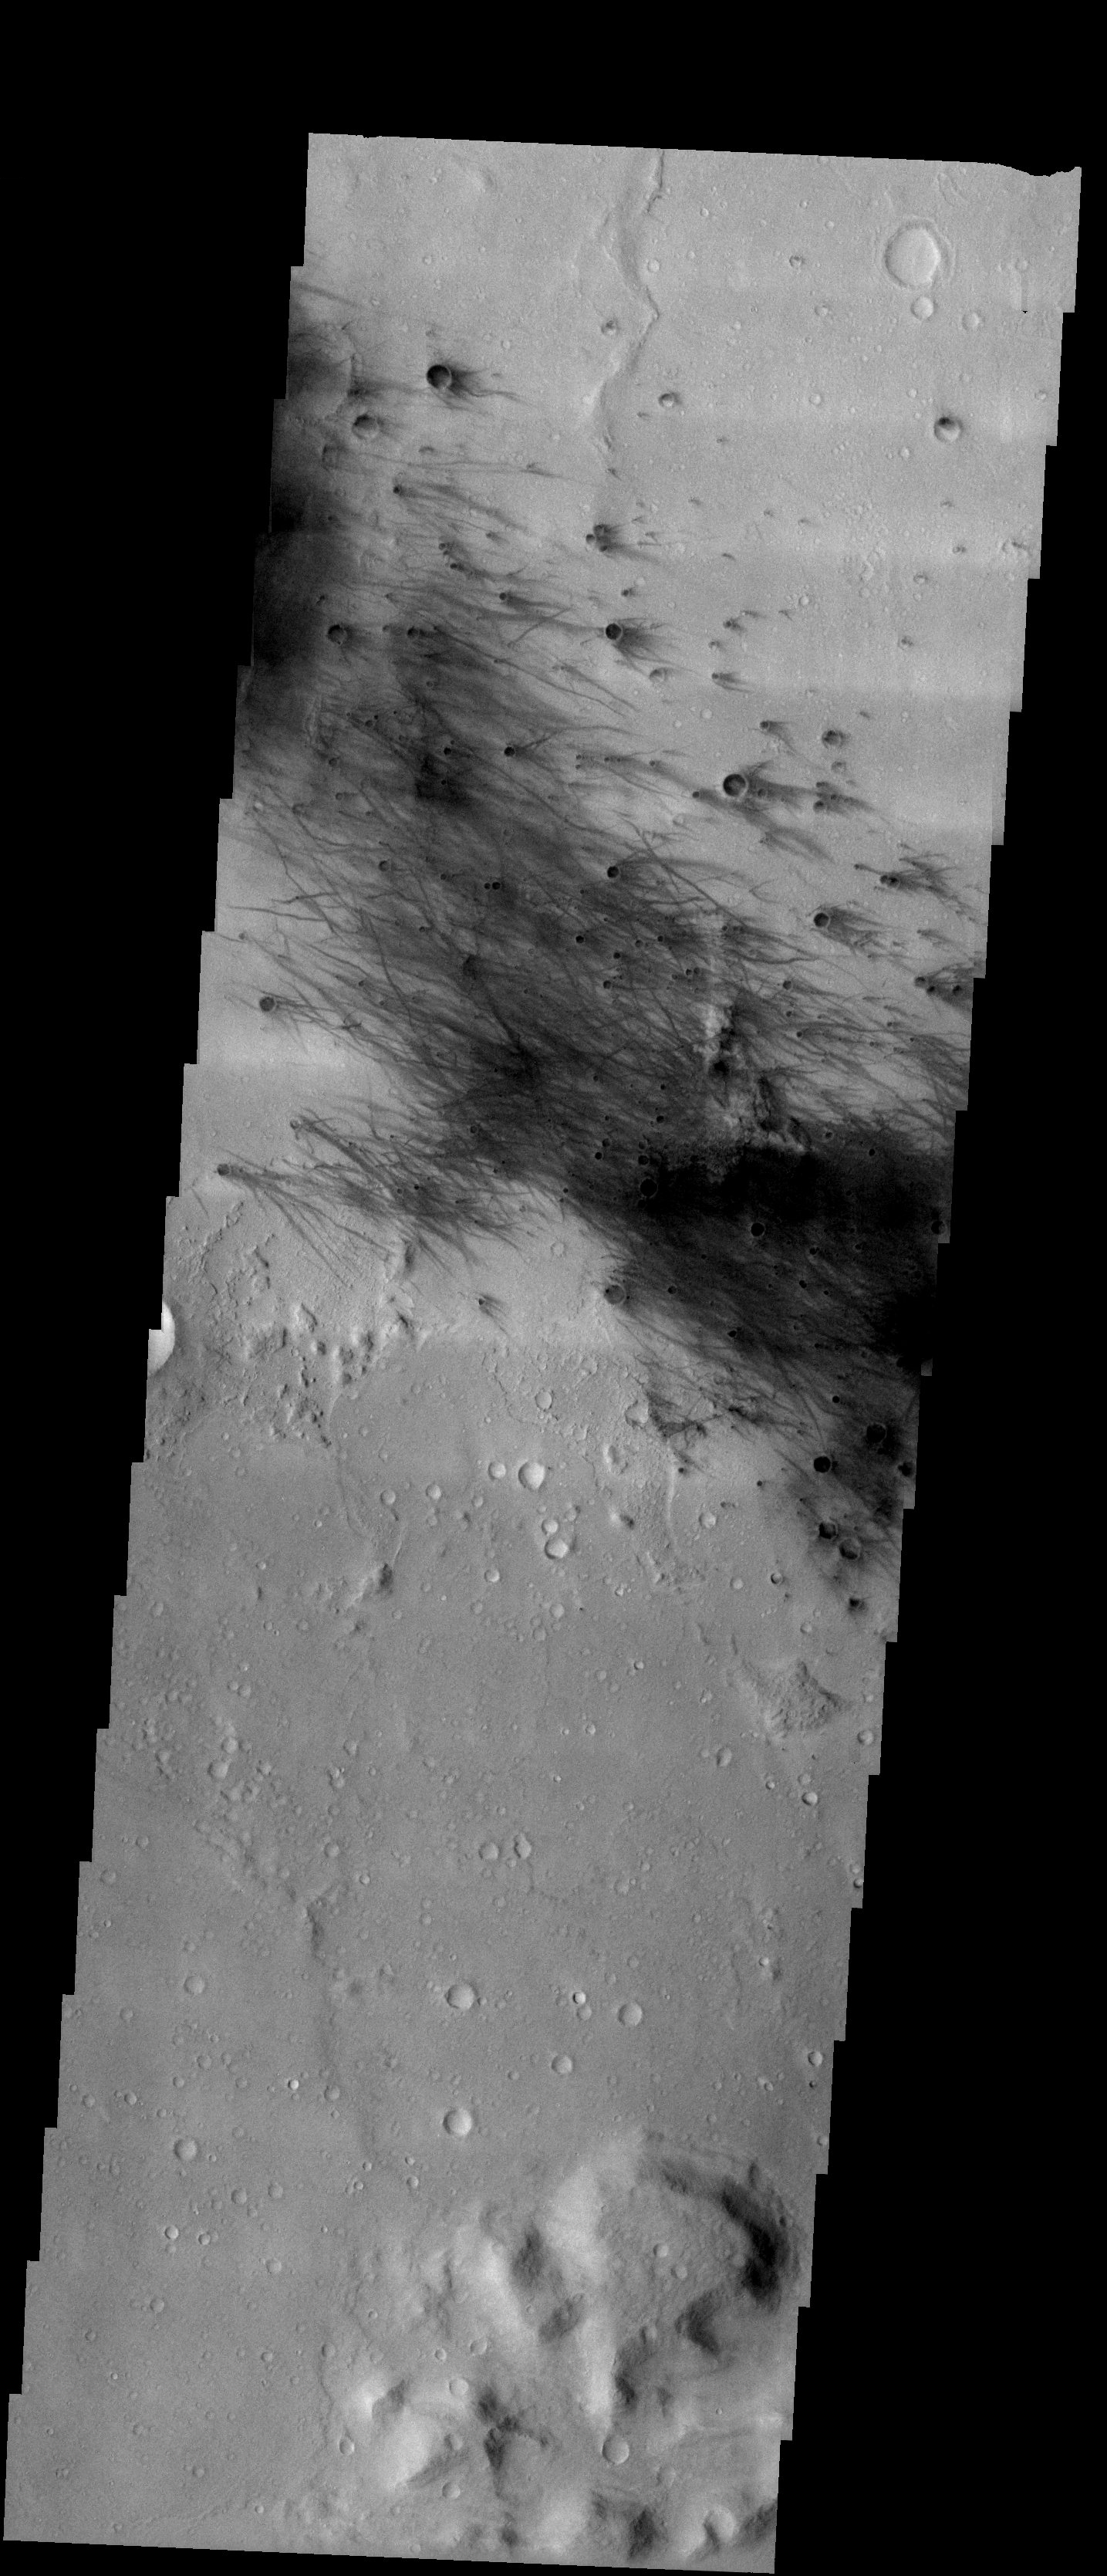

Destination: Gusev

Released 11 June 2003

Yesterday, a Delta II rocket successfully lifted off from Cape Canaveral, Florida carrying the Mars Exploration Rover named Spirit. Its destination is a crater called Gusev in the southern hemisphere of Mars. This crater may have been the site of an ancient lake whose sediments could be sampled by Spirit. The THEMIS image covers a portion of the center of the elliptical region in which the rover is expected to land nearly seven months from now. The scene contains wispy dark streaks that probably arise from the removal by wind of a layer of bright dust. Just to the south of the dark streaks is a boundary that may represent the edge of a layer of material that has flowed in from the south. With luck, Spirit will have access to a variety of interesting rock types and terrains that will settle the question of whether Gusev crater hosted a lake.

Image information: VIS instrument. Latitude -14.7, Longitude 175.5 East (184.5 West). 19 meter/pixel resolution.

Note: this THEMIS visual image has not been radiometrically nor geometrically calibrated for this preliminary release. An empirical correction has been performed to remove instrumental effects. A linear shift has been applied in the cross-track and down-track direction to approximate spacecraft and planetary motion. Fully calibrated and geometrically projected images will be released through the Planetary Data System in accordance with Project policies at a later time.

NASA’s Jet Propulsion Laboratory manages the 2001 Mars Odyssey mission for NASA’s Office of Space Science, Washington, D.C. The Thermal Emission Imaging System (THEMIS) was developed by Arizona State University, Tempe, in collaboration with Raytheon Santa Barbara Remote Sensing. The THEMIS investigation is led by Dr. Philip Christensen at Arizona State University. Lockheed Martin Astronautics, Denver, is the prime contractor for the Odyssey project, and developed and built the orbiter. Mission operations are conducted jointly from Lockheed Martin and from JPL, a division of the California Institute of Technology in Pasadena.

Credit: NASA/JPL/Arizona State University